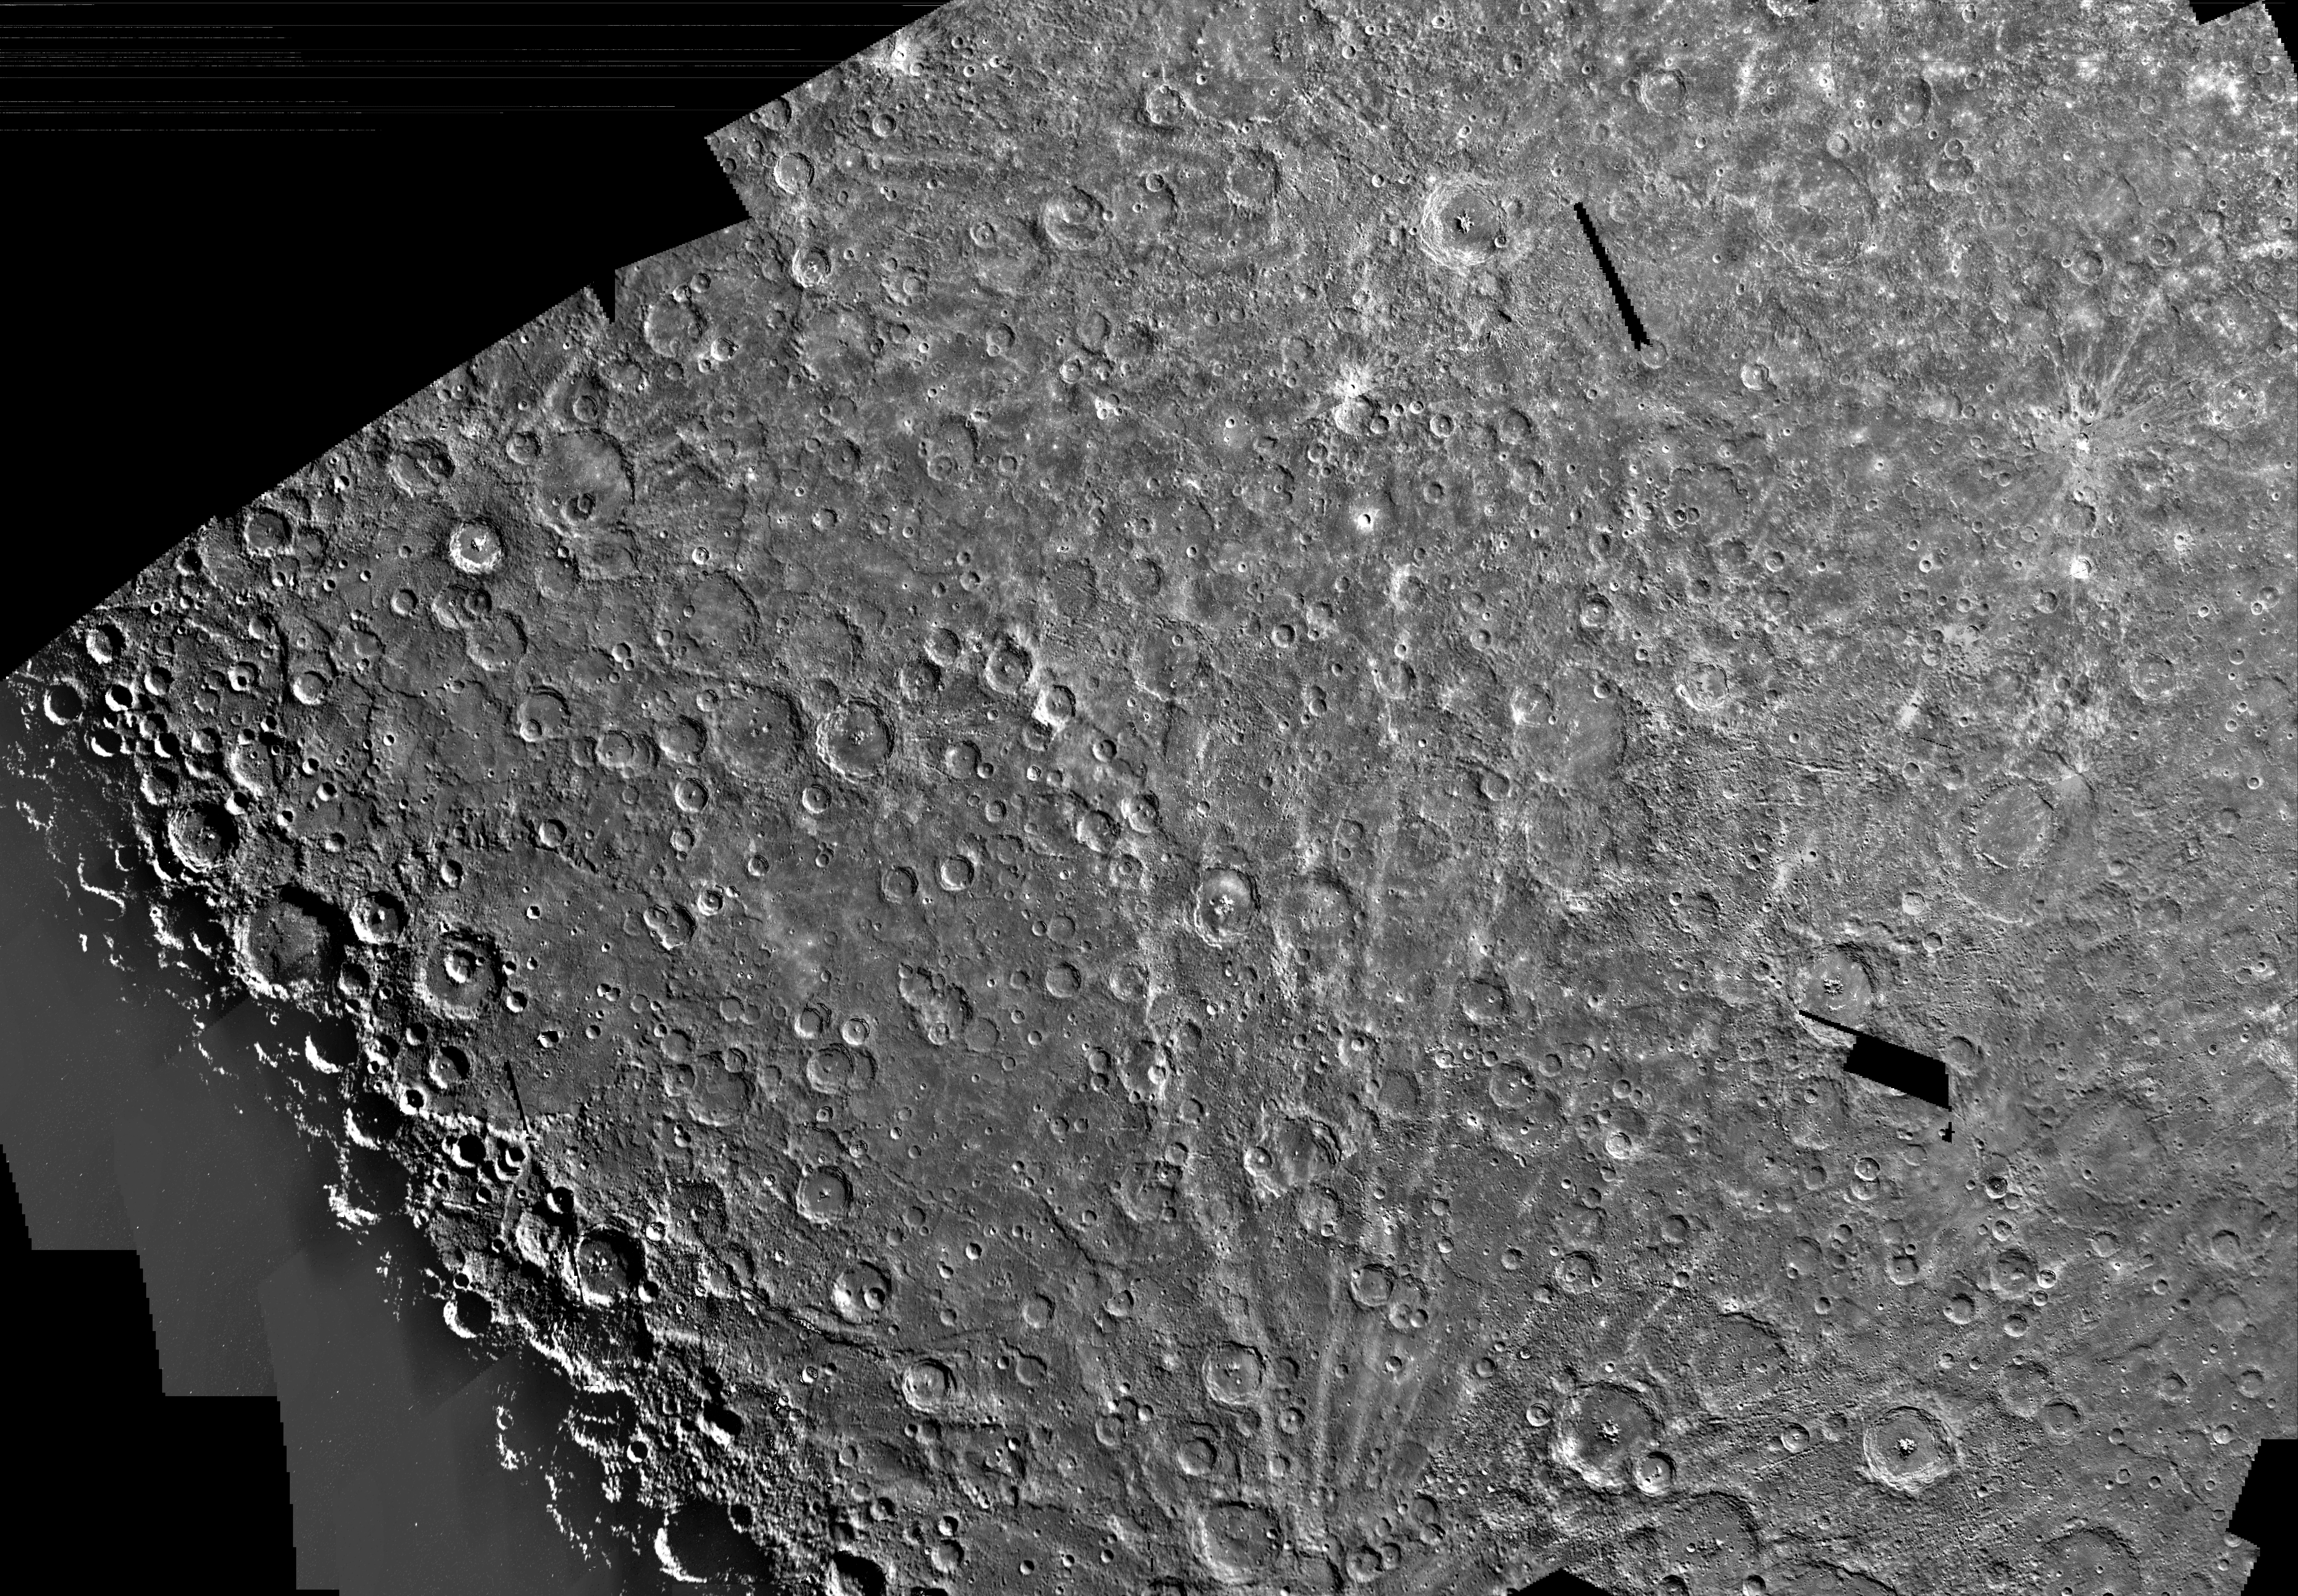

Mercury: Photomosaic of the Michelangelo Quadrangle H-12

The Michelangelo Quadrangle, which lies in Mercury’s southern polar region, was named in memory of the famous Italian artist. The Mercurian surface is heavily marred by numerous impact craters. Ejecta deposits, seen as bright lines or rays, radiate outward from the point of impact, along the planet’s surface indicating the source craters are young topographical features. The rays found on Mercury are similar to ones found on the surface of Earth’s moon.

Several large lobate scarps, steep and long escarpments which usually show a largely lobate outline on a scale of a few to tens of kilometers, are clearly visible in the lower left side of the image slicing through a variety of terrains including several large impact craters.

The Image Processing Lab at NASA’s Jet Propulsion Laboratory produced this photomosaic using computer software and techniques developed for use in processing planetary data. The images used to construct the Michelangelo Quadrangle were taken during Mariner 10’s second flyby of Mercury.

The Mariner 10 spacecraft was launched in 1974. The spacecraft took images of Venus in February 1974 on the way to three encounters with Mercury in March and September 1974 and March 1975. The spacecraft took more than 7,000 images of Mercury, Venus, the Earth and the Moon during its mission.

The Mariner 10 Mission was managed by the Jet Propulsion Laboratory for NASA’s Office of Space Science in Washington, D.C.

Credit: NASA/JPL